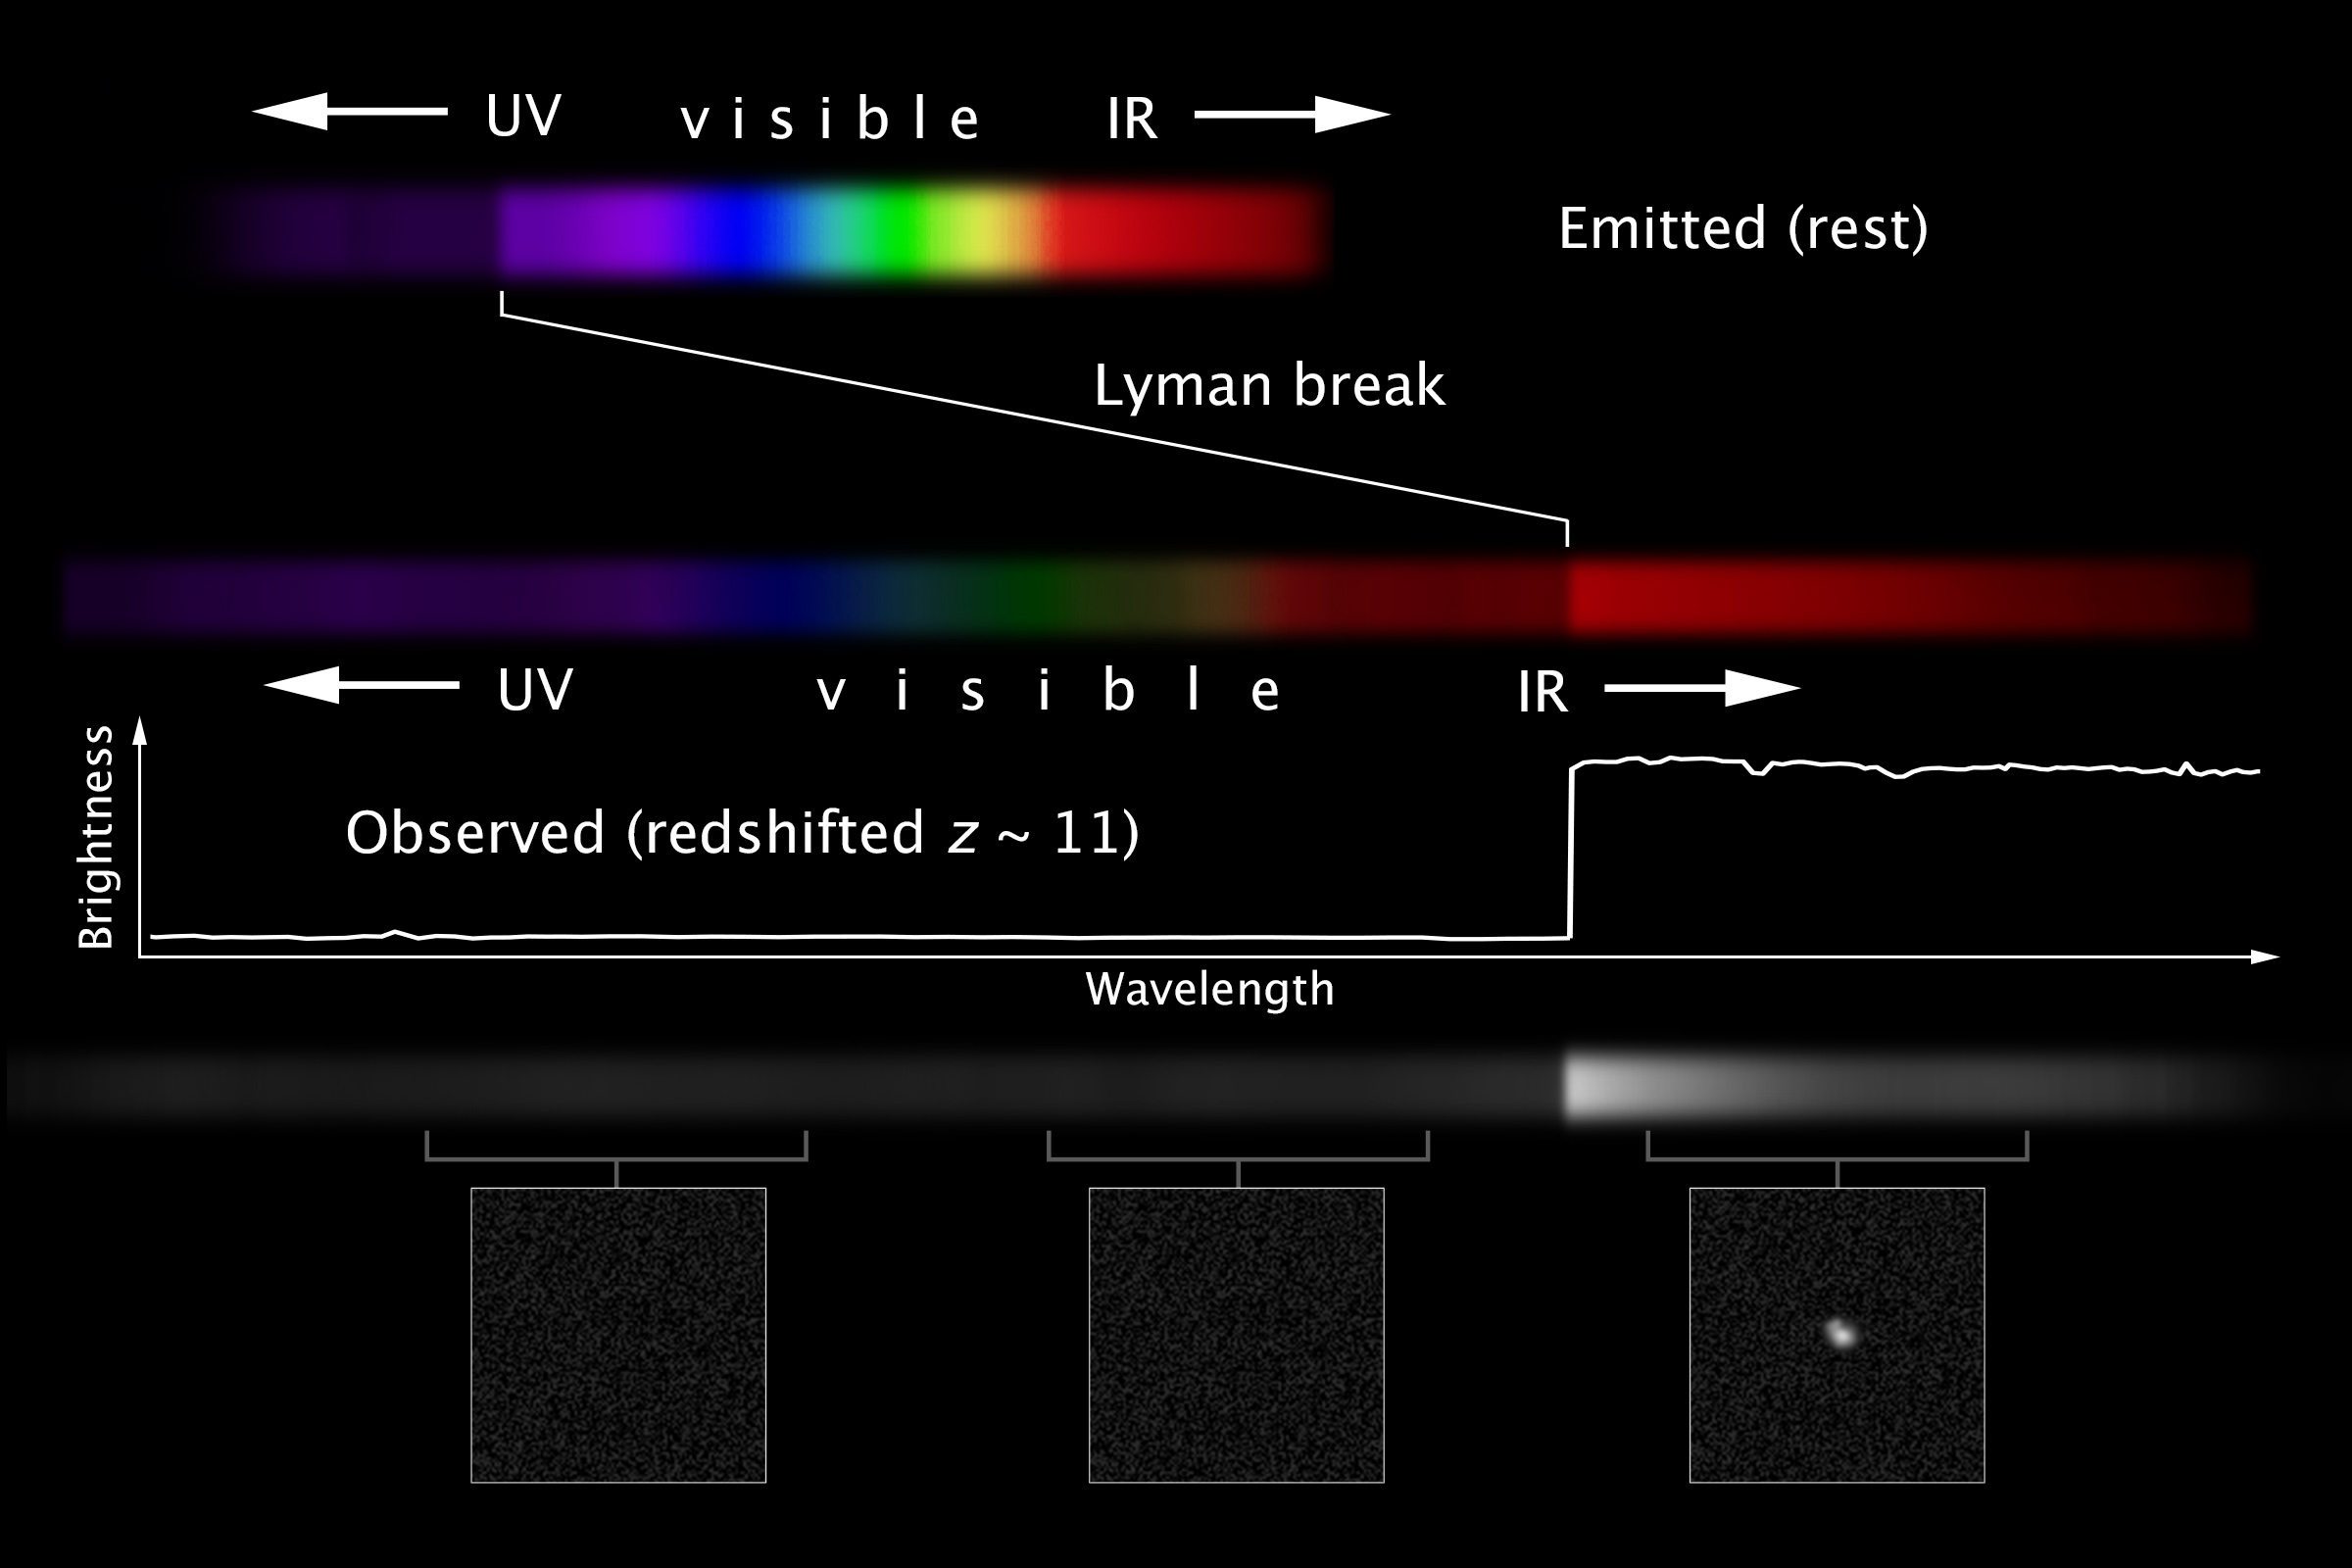

Redshift and Measuring Distance to Remote Galaxies

Galaxies emit light across the entire electromagnetic spectrum. Star-forming galaxies have areas of intense activity, but the light in the ultraviolet can be blocked by clouds surrounding the star-formation region. This causes a significant and identifiable drop in the light emitted at higher energies as in the upper spectrum in the figure labeled "Emitted (rest)." If the light of the galaxy is measured at its location (like galaxies near us), the drop occurs in the ultraviolet as expected (shortward of the Lyman break feature, at 912 Angstroms, due to hydrogen) as shown. The drop is the dark area to the left of the region labeled "UV." When astronomers observe distant galaxies, the entire spectrum is redshifted, so all features appear at a wavelength redder than would be expected. The ultraviolet drop is such a dramatic feature that it can be readily identified and used to obtain the redshift of a galaxy, and therefore its distance.

The galaxy GN-z11 is such a galaxy. Its spectrum apparently contains the ultraviolet drop, but it is shifted due to its redshift of z~11. Therefore, the drop in intensity is shifted to the red and can be observed with infrared observations, as shown in the middle of the illustration. (The break is the dark area just above the "IR" label in the middle of the illustration.) The line graph depicts the shape of the emission from the galaxy, and the colorful spectrum shows the effect on an observation taken with a spectrograph. Spectroscopy allows an accurate measurement of the redshift (and thus the distance).

The lower portion of the figure illustrates how the redshift manifests when imaging observations are obtained. Many times, galaxies are too faint to be observed with spectroscopy. Astronomers use an imaging camera, with several filters, and may use several telescopes to determine where the light from the galaxy is emitted. For images, the galaxy is not detected at energies higher than the ultraviolet drop (towards the left in this illustration). If the galaxy is redshifted, the drop appears in the visual data, or even the infrared, depending upon the redshift. An estimate of the redshift can be obtained from comparing the data from the ultraviolet, the visual, the near infrared, and the infrared. This is less accurate than spectroscopy, but does give a rough indication of the redshift and thus the distance to the object.

Credit: NASA, ESA, and C. Christian and Z. Levay (STScI)